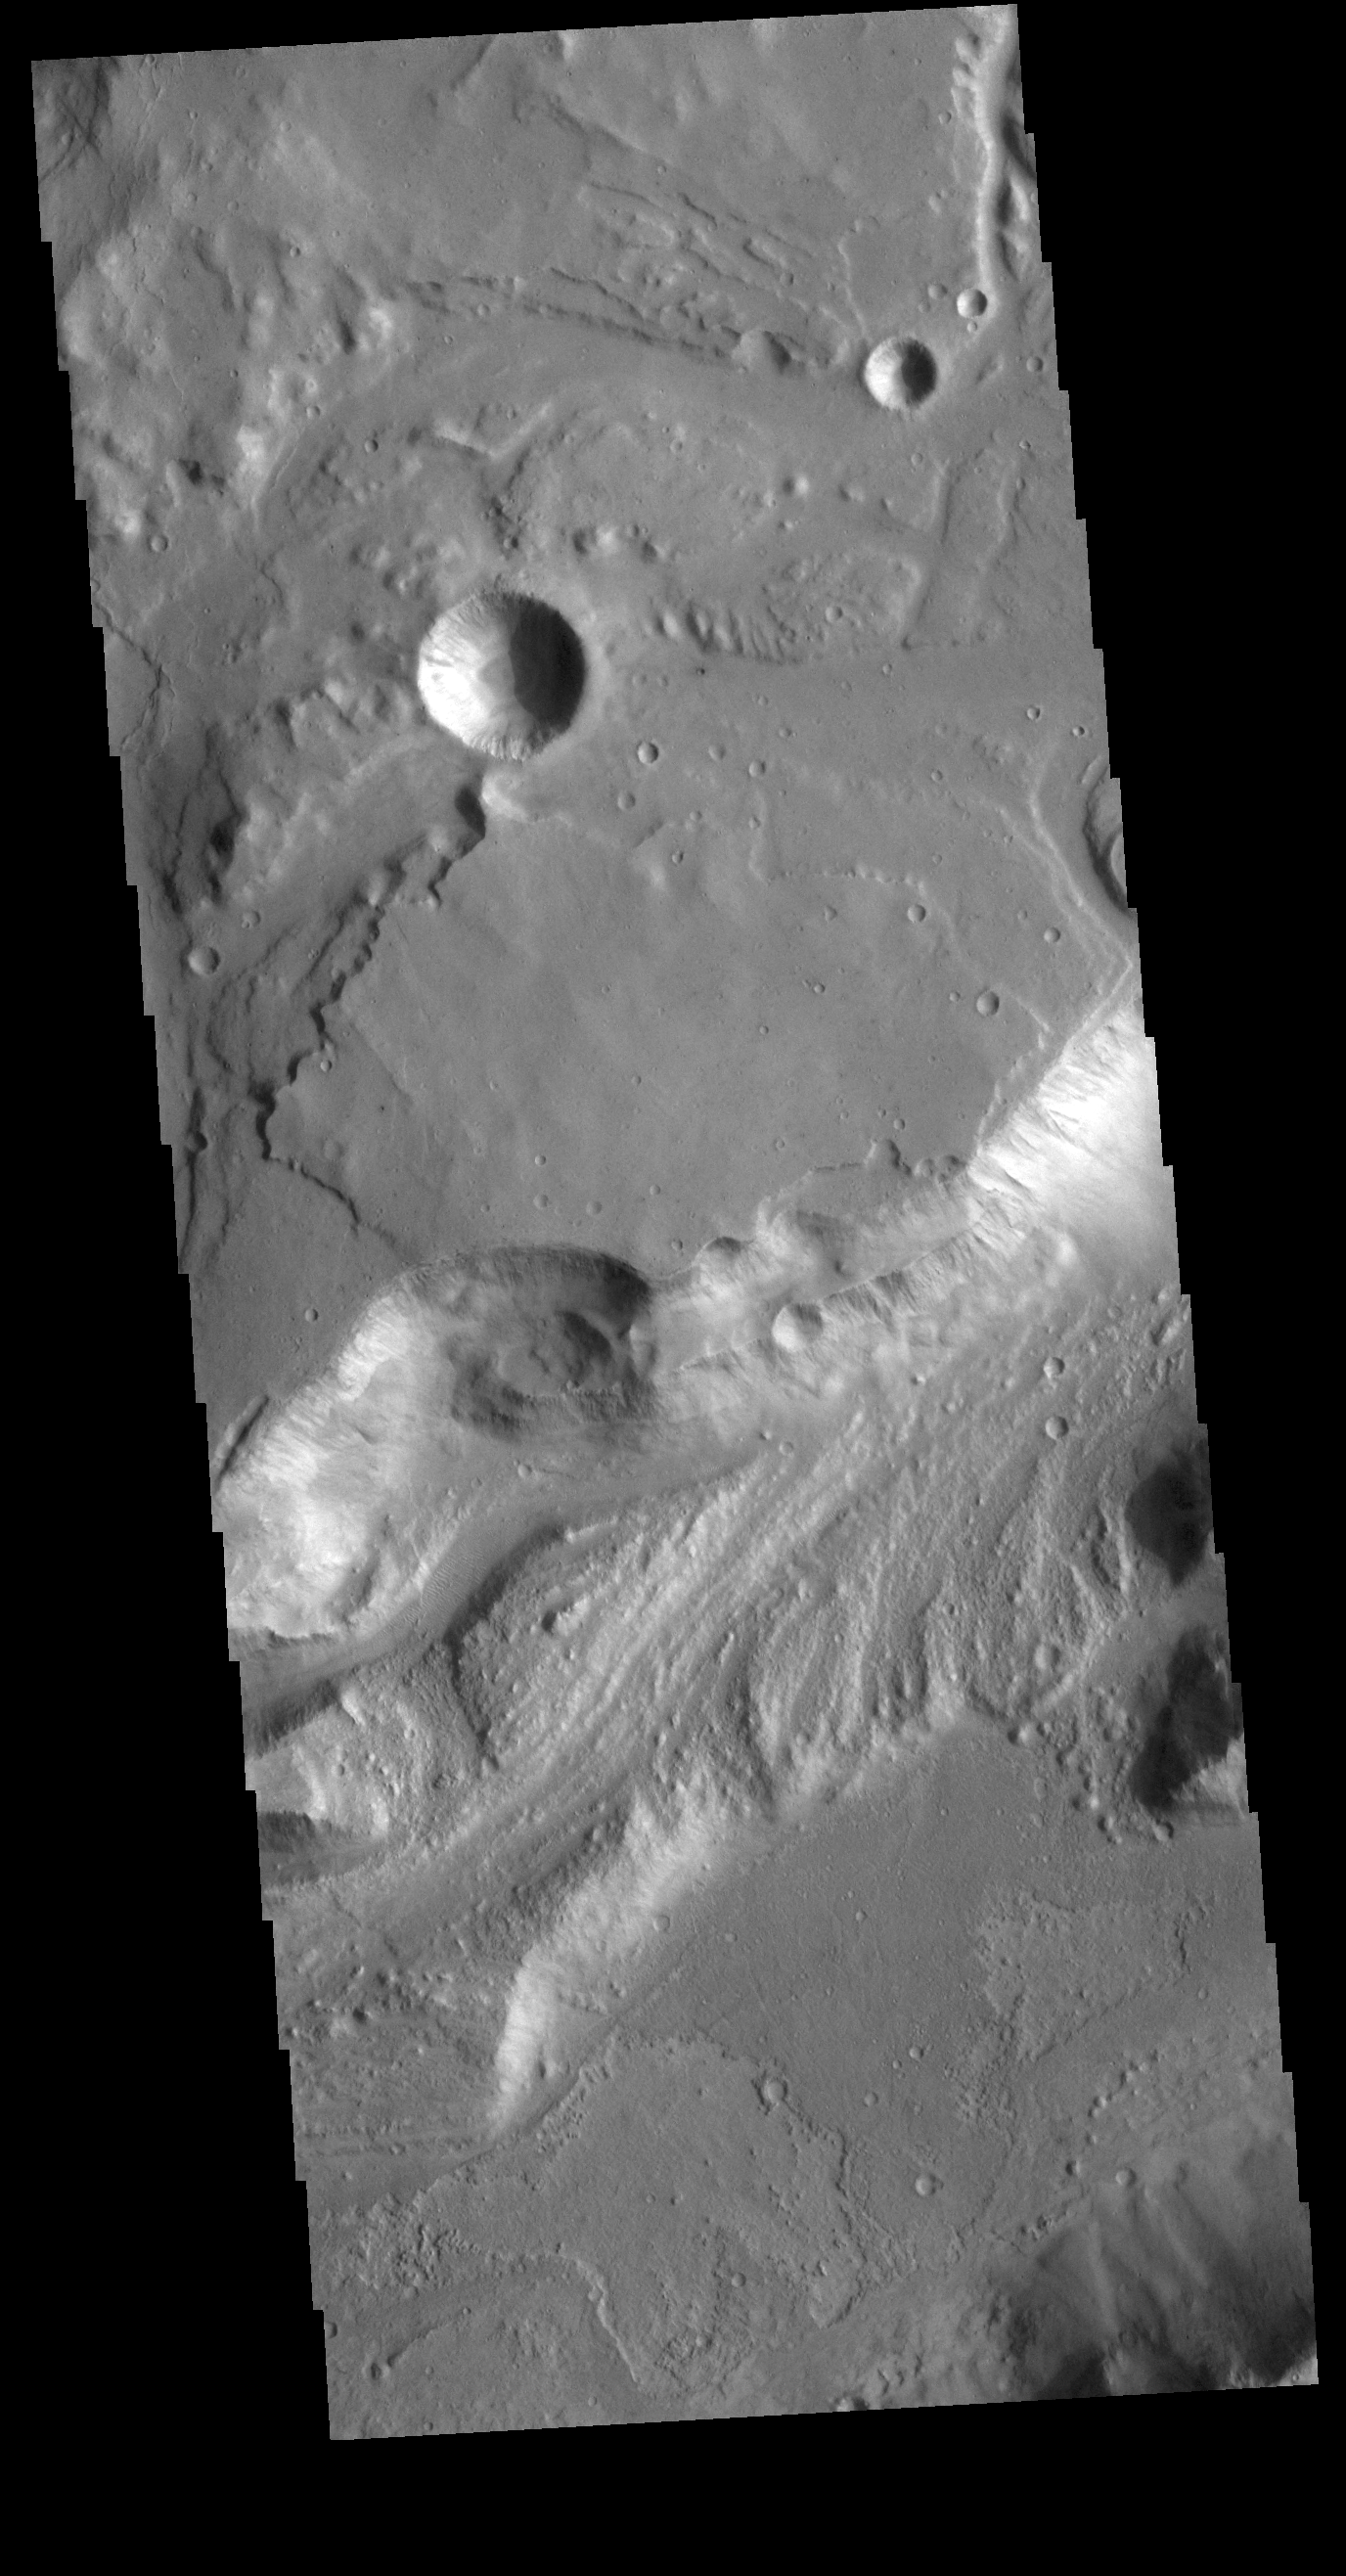

Shalbatana Vallis

Today’s VIS image shows a portion of Shalbatana Vallis. Located in Xanthe Terra, Shalbatana Vallis is an outflow channel carved by massive floods of escaping groundwater whose source lies far to the south of this image. Shalbatana Vallis is over 1300 km long (808 miles). This channel, and all others in this region, drain into Chryse Planitia.

Credit: NASA/JPL-Caltech/ASU